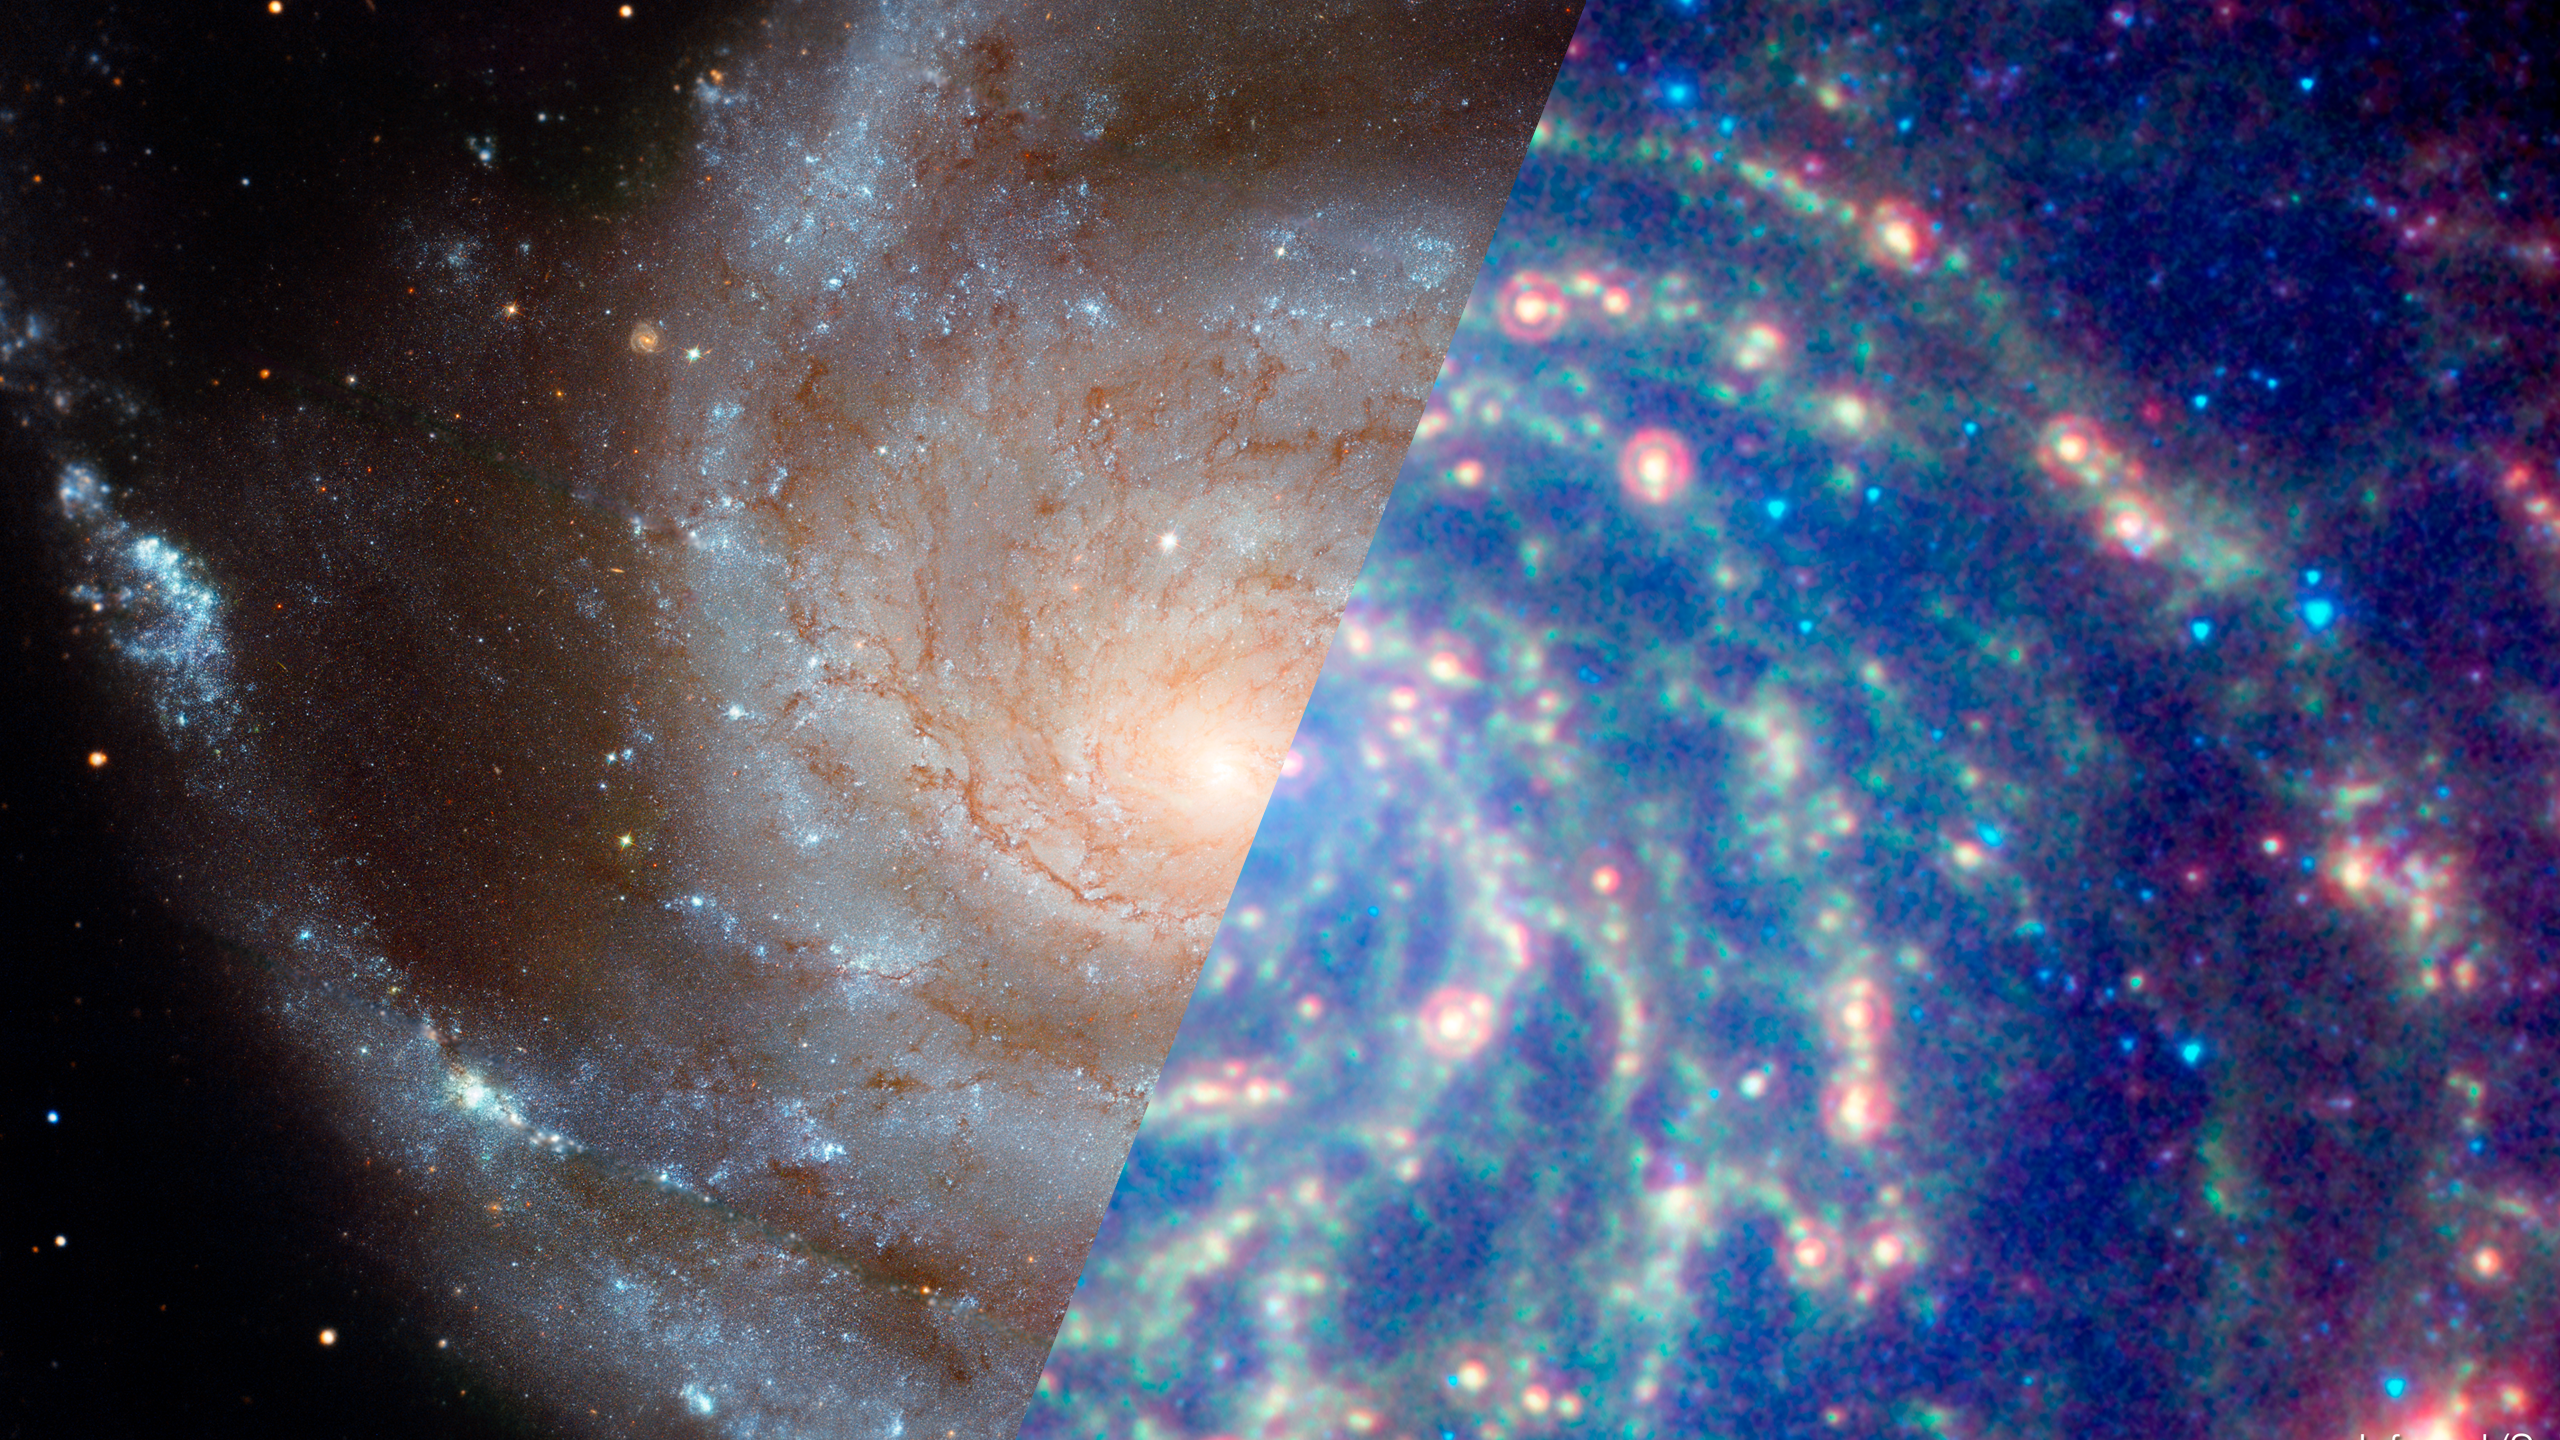

Infrared Universe: Pinwheel Galaxy (M101)

M101 (also nicknamed the Pinwheel Galaxy) lies in the northern circumpolar constellation, Ursa Major (The Great Bear), at a distance of 25 million light-years from Earth. The galaxy fills a region in the sky equal to one-fifth the area of the full moon. The galaxy's spiral arms are sprinkled with large regions of star-forming nebulae. These nebulae are areas of intense star formation within giant molecular hydrogen clouds. Brilliant young clusters of hot, blue, newborn stars trace out the spiral arms.

Optical: Optical data from Hubble traces the light from stars.
Credit: NASA, ESA, K. Kuntz (JHU), F. Bresolin (University of Hawaii), J. Trauger (Jet Propulsion Lab), J. Mould (NOAO), Y.-H. Chu (University of Illinois, Urbana), and STScI

Infrared: Data from Spitzer shows dusty lanes in the galaxy where stars are forming.

X-ray: Chandra data reveals the hottest and most energetic areas due to exploded stars, superheated gas, and material falling in toward the central black hole.
Credit: NASA, CXC, and K. Kuntz (JHU)

About the Infrared Universe Collection
The human eye can only see visible light, but objects give off a variety of wavelengths of light. To see an object as it truly exists, we would ideally look at its appearance through the full range of the electromagnetic spectrum. Telescopes show us objects as they appear emitting different energies of light, with each wavelength conveying unique information about the object. The Webb Space Telescope will study infrared light from celestial objects with much greater clarity and sensitivity than ever before. Explore the Infrared Universe.

Credit: Video: NASA, ESA, Gregory Bacon (STScI)